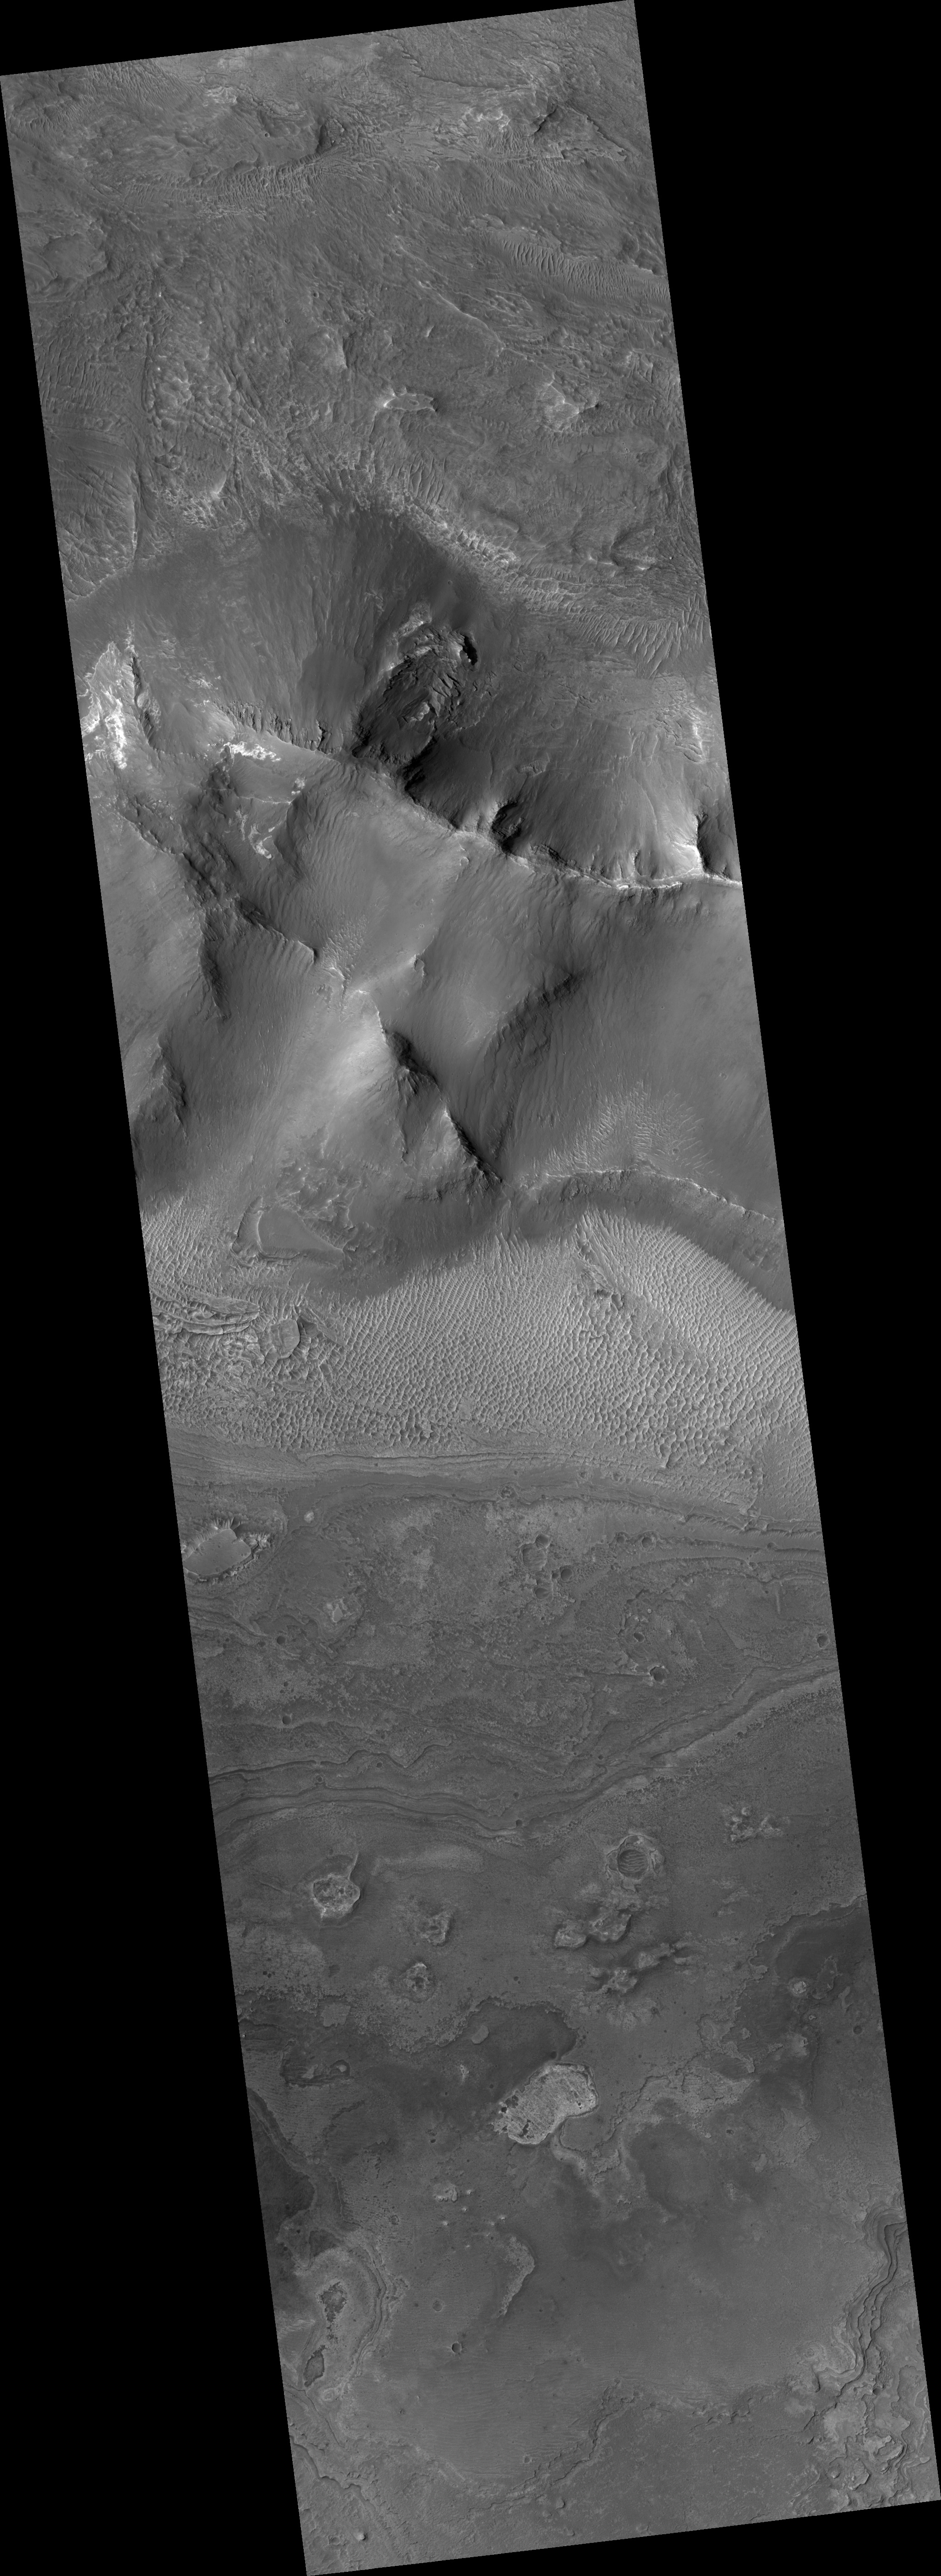

Proposed MSL Site in Melas Chasma

HiRISE image (PSP_002551_1700) of proposed landing site for the Mars Science Laboratory (MSL) in Melas Chasma.

Observation Toolbox
Acquisition date: 2 February 2007
Local Mars time: 3:43 PM
Degrees latitude (centered): -9.7°
Degrees longitude (East): 283.6°
Range to target site: 262.9 km (164.3 miles)
Original image scale range: 26.3 cm/pixel (with 1 x 1 binning) so objects ~79 cm across are resolved
Map-projected scale: 25 cm/pixel and north is up
Map-projection: EQUIRECTANGULAR
Emission angle: 0.6°
Phase angle: 57.0°
Solar incidence angle: 56°, with the Sun about 34° above the horizon
Solar longitude: 181.9°, Northern Autumn

NASA’s Jet Propulsion Laboratory, a division of the California Institute of Technology in Pasadena, manages the Mars Reconnaissance Orbiter for NASA’s Science Mission Directorate, Washington. Lockheed Martin Space Systems, Denver, is the prime contractor for the project and built the spacecraft. The High Resolution Imaging Science Experiment is operated by the University of Arizona, Tucson, and the instrument was built by Ball Aerospace and Technology Corp., Boulder, Colo.

Credit: NASA/JPL/Univ. of Arizona